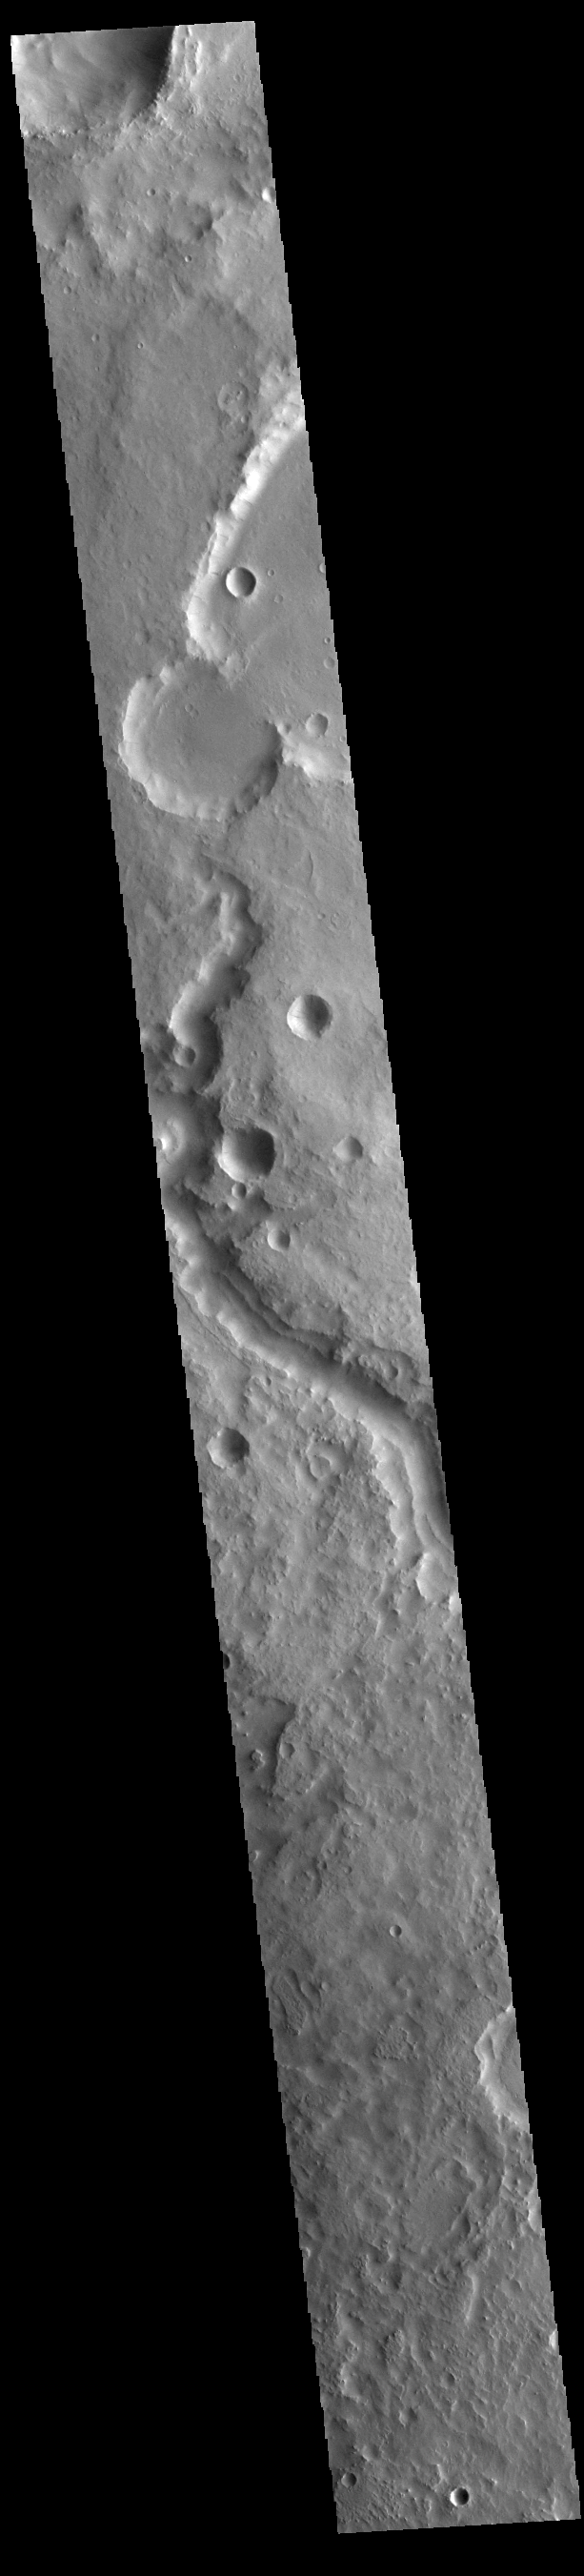

Indus Vallis

This VIS image shows a section of Indus Vallis. Indus Vallis is 300 km (186 miles) long and is located in Terra Sabaea.

Credit: NASA/JPL-Caltech/ASU